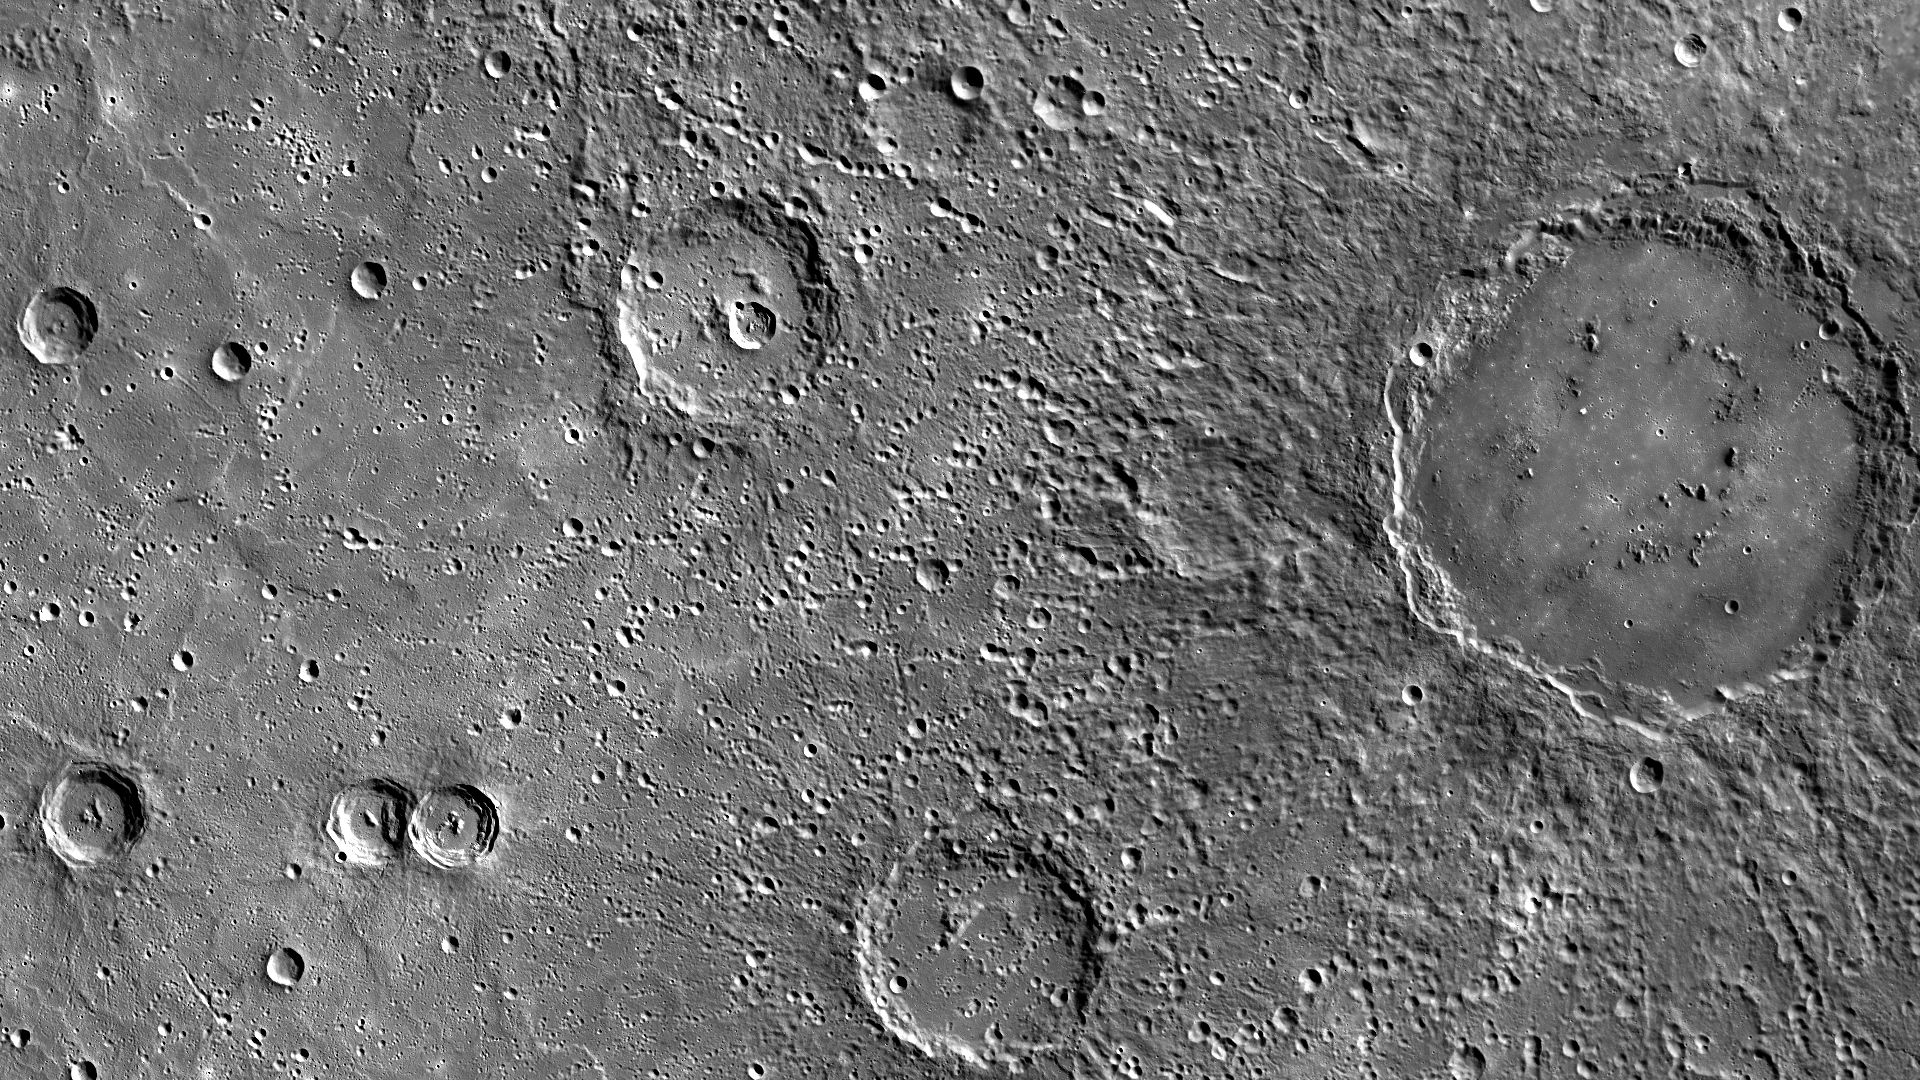

Regard Rustaveli

This image shows the large Rustaveli basin on the right portion of the view. Named in 2012 after Shota Rustaveli (1172-1216), a Georgian poet of the 12th century, this basin has a smooth floor and hints of a peak-ring structure. In particular, this mosaic shows details of Rustaveli’s well-preserved ejecta field.

Instrument: Mercury Dual Imaging System (MDIS)
Center Latitude: 58.38°
Center Longitude: 79.79° E
Scale: Rustaveli has a diameter of 200 kilometers (124 miles)

The MESSENGER spacecraft is the first ever to orbit the planet Mercury, and the spacecraft’s seven scientific instruments and radio science investigation are unraveling the history and evolution of the Solar System’s innermost planet. In the mission’s more than four years of orbital operations, MESSENGER has acquired over 250,000 images and extensive other data sets. MESSENGER’s highly successful orbital mission is about to come to an end, as the spacecraft runs out of propellant and the force of solar gravity causes it to impact the surface of Mercury in April 2015.

For information regarding the use of images, see the MESSENGER image use policy.

Credit: NASA/Johns Hopkins University Applied Physics Laboratory/Carnegie Institution of Washington